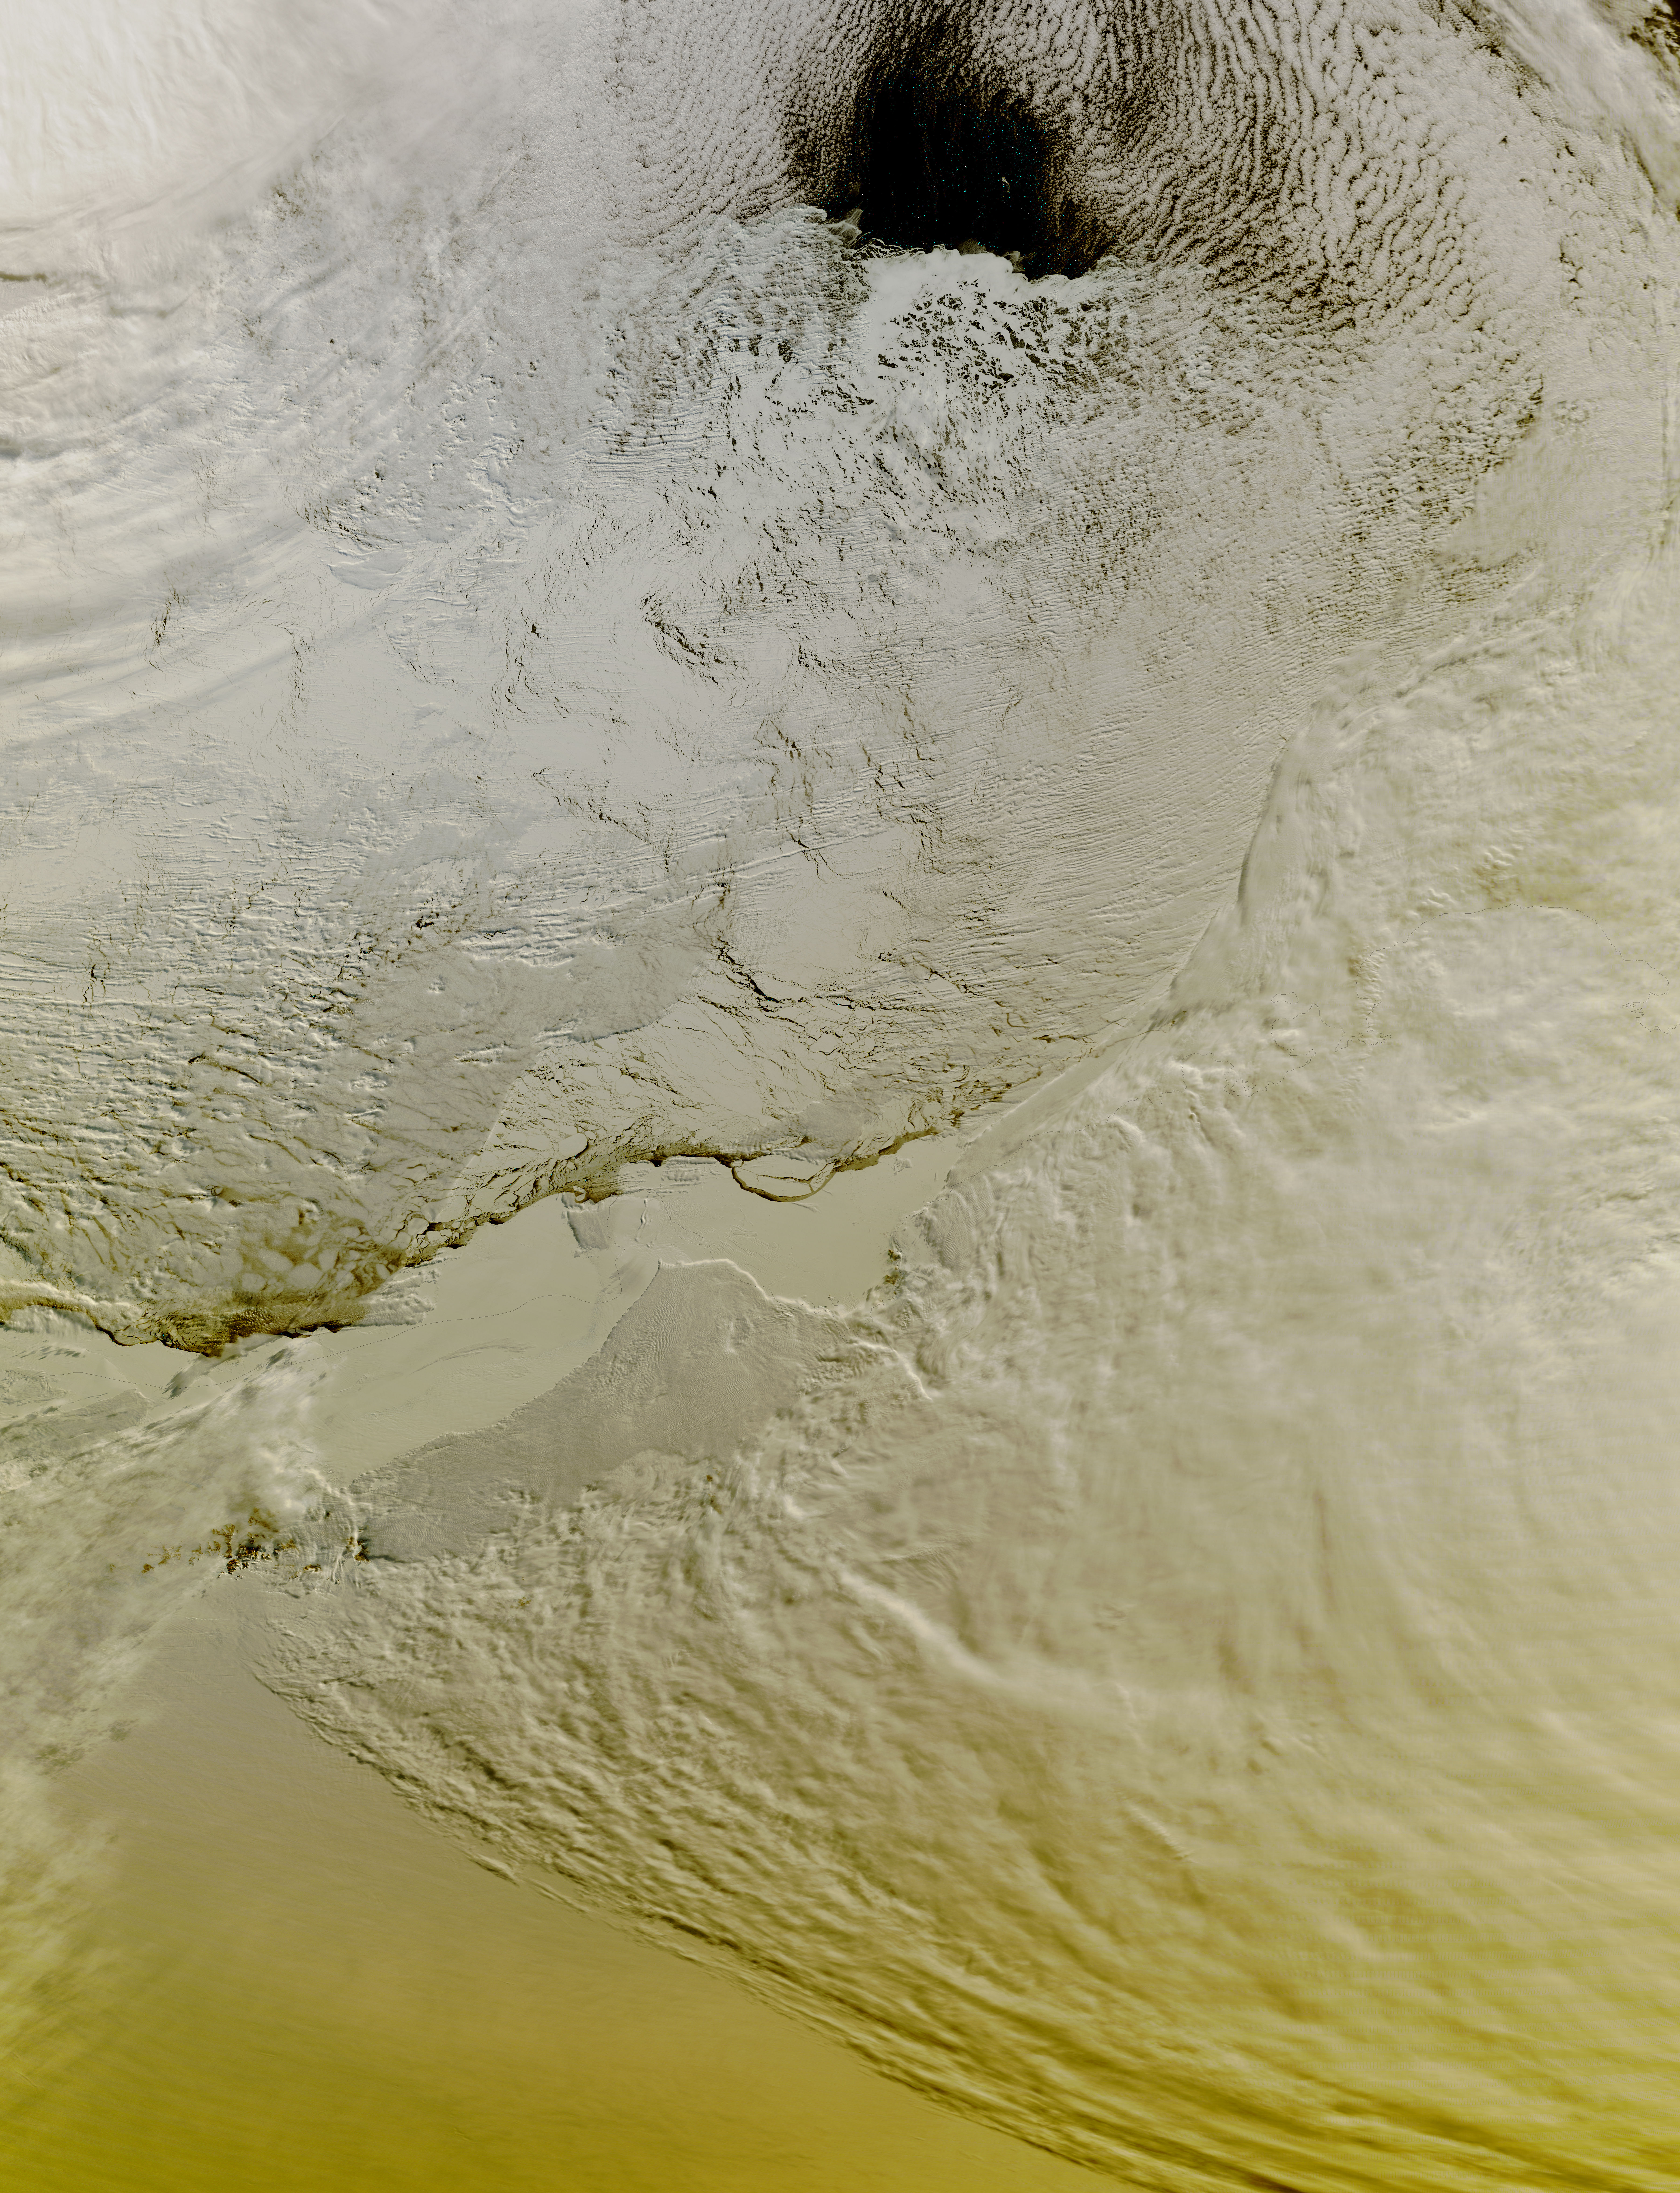

Partial Eclipse Seen Over the Princess Ragnhild Coast, Antarctica

On September 13 at 07:10 UTC (3:10 a.m. EDT) the Moderate Resolution Imaging Spectroradiometer or MODIS instrument aboard NASA's Terra satellite captured the sunlight and shadows over ice over Princess Ragnhild Coast, Antarctica during the partial solar eclipse. Sunlight can be seen over the Antarctic while the Southern Ocean (top) is darkened. The Princess Ragnhild Coast is part of the Queen Maud Land coast.

Credit: NASA Goddard MODIS Rapid Response Team/Jeff Schmaltz Text: NASA Goddard Space Flight Center/Rob Gutro